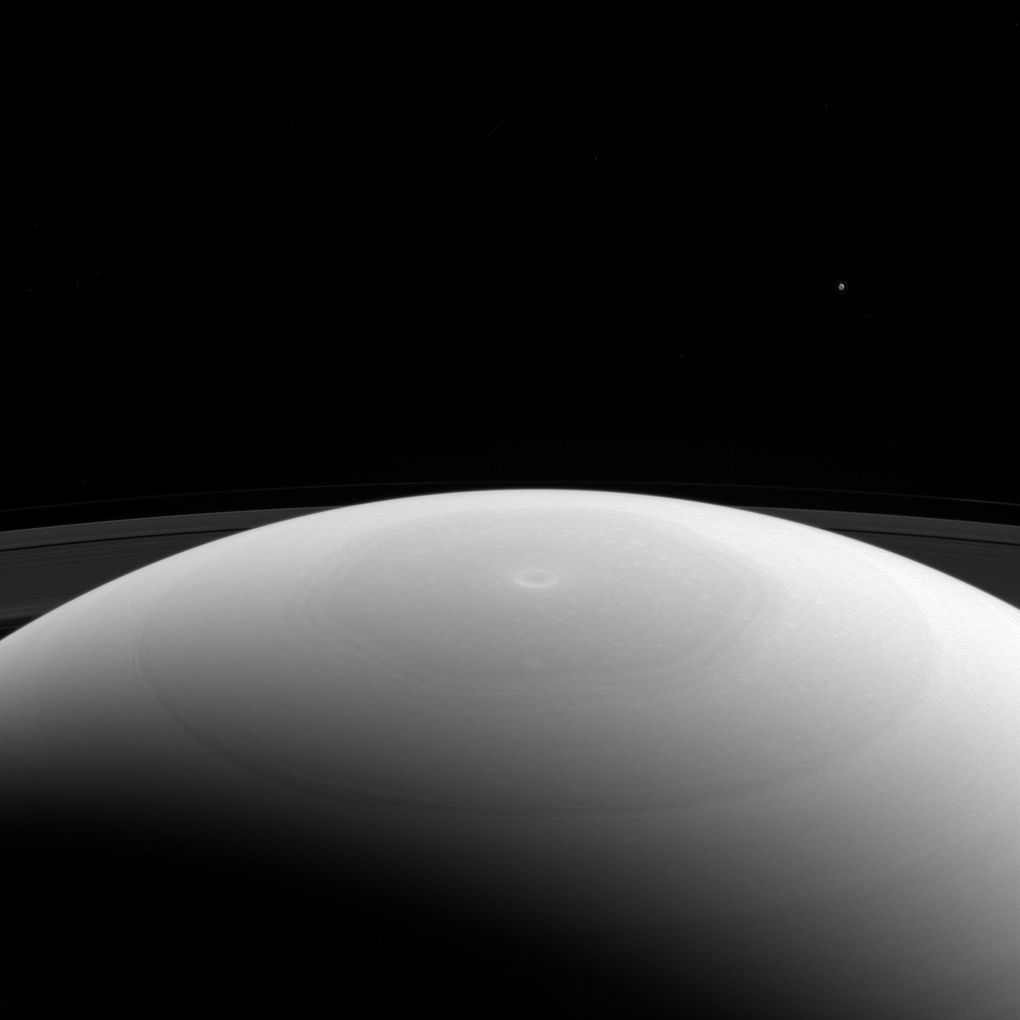

Mimas Dwarfed

From high above Saturn’s northern hemisphere, NASA’s Cassini spacecraft gazes over the planet’s north pole, with its intriguing hexagon and bullseye-like central vortex.

Saturn’s moon Mimas is visible as a mere speck near upper right. At 246 miles (396 kilometers across) across, Mimas is considered a medium-sized moon. It is large enough for its own gravity to have made it round, but isn’t one of the really large moons in our solar system, like Titan. Even enormous Titan is tiny beside the mighty gas giant Saturn.

This view looks toward Saturn from the sunlit side of the rings, from about 27 degrees above the ring plane. The image was taken in green light with the Cassini spacecraft wide-angle camera on March 27, 2017.

The view was acquired at a distance of approximately 617,000 miles (993,000 kilometers) from Saturn. Image scale is 37 miles (59 kilometers) per pixel. Mimas’ brightness has been enhanced by a factor of 3 in this image to make it easier to see.

The Cassini mission is a cooperative project of NASA, ESA (the European Space Agency) and the Italian Space Agency. The Jet Propulsion Laboratory, a division of the California Institute of Technology in Pasadena, manages the mission for NASA’s Science Mission Directorate, Washington. The Cassini orbiter and its two onboard cameras were designed, developed and assembled at JPL. The imaging operations center is based at the Space Science Institute in Boulder, Colorado.

Credit: NASA/JPL-Caltech/Space Science Institute